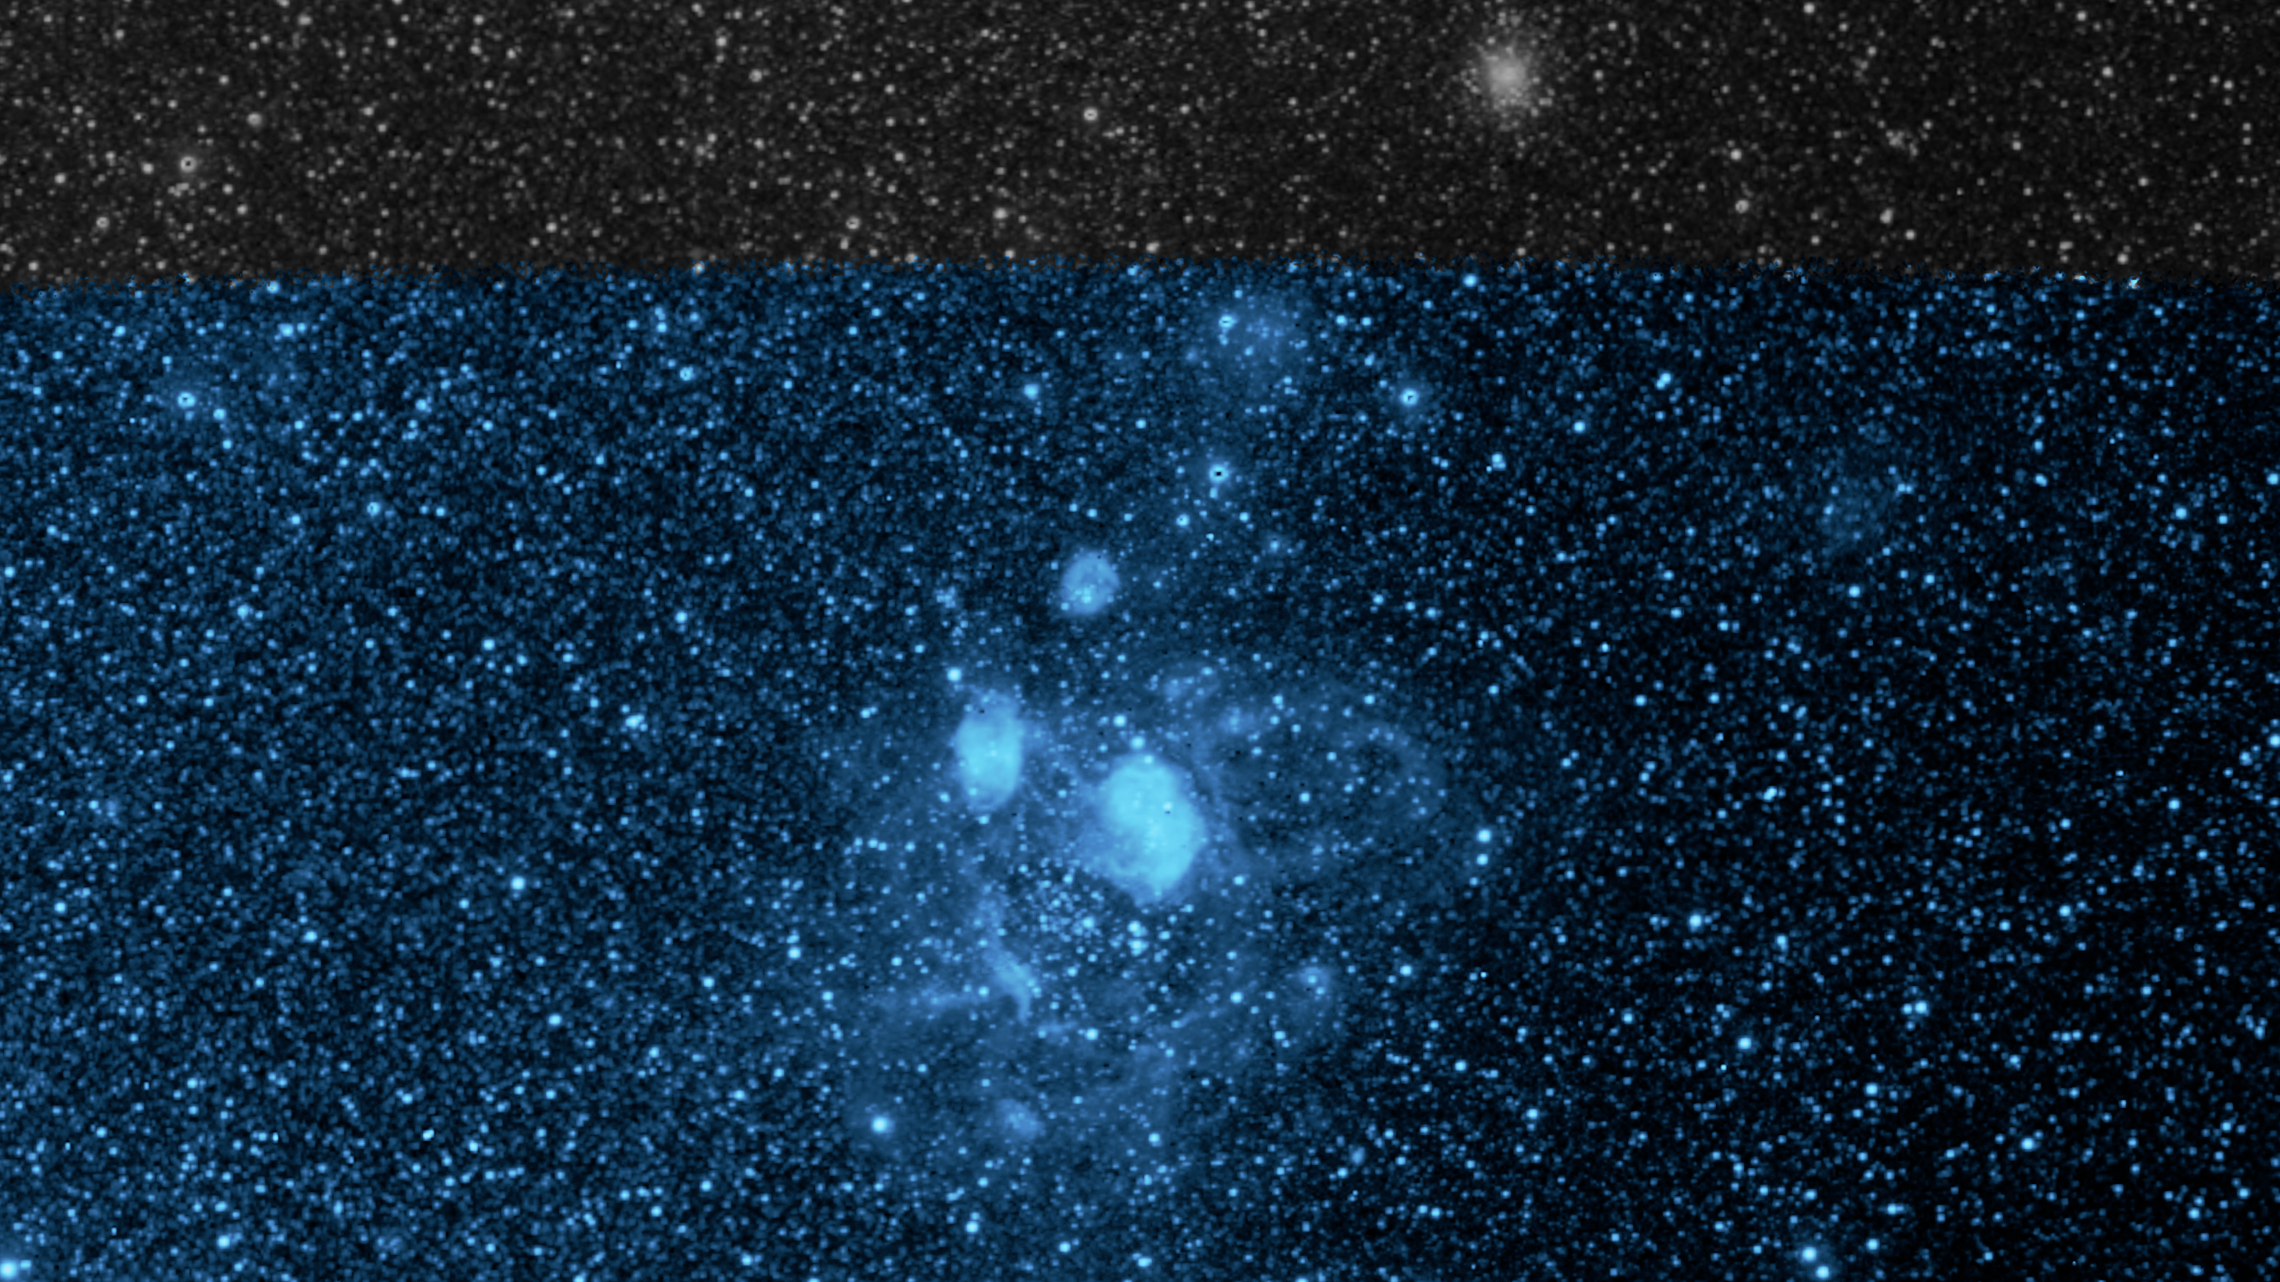

Early SPHEREx Observations: NGC 1760 at 0.96 microns

NASA's SPHEREx mission is observing the entire sky in 102 colors of infrared light not visible to the human eye. This image shows a section of sky in one wavelength (0.96 microns), revealing the glow of ionized gaseous sulfur (SIII), heated by nearby stars to a degree that it has lost two of its electrons. It is one component of the NGC 1760 star-forming nebula that is part of the neighboring galaxy known as the Large Magellanic Cloud.

This image was constructed using data from only four pointings of the multispectral detectors on SPHEREx, taken as the team prepared for the start of science operations on 1 May, 2025. Strips from the four observations were assembled together to create this image at a single wavelength of light. The grey strip along the top of the image is an area not mapped at this wavelength in the four available pointings.

Credit: NASA/JPL-Caltech